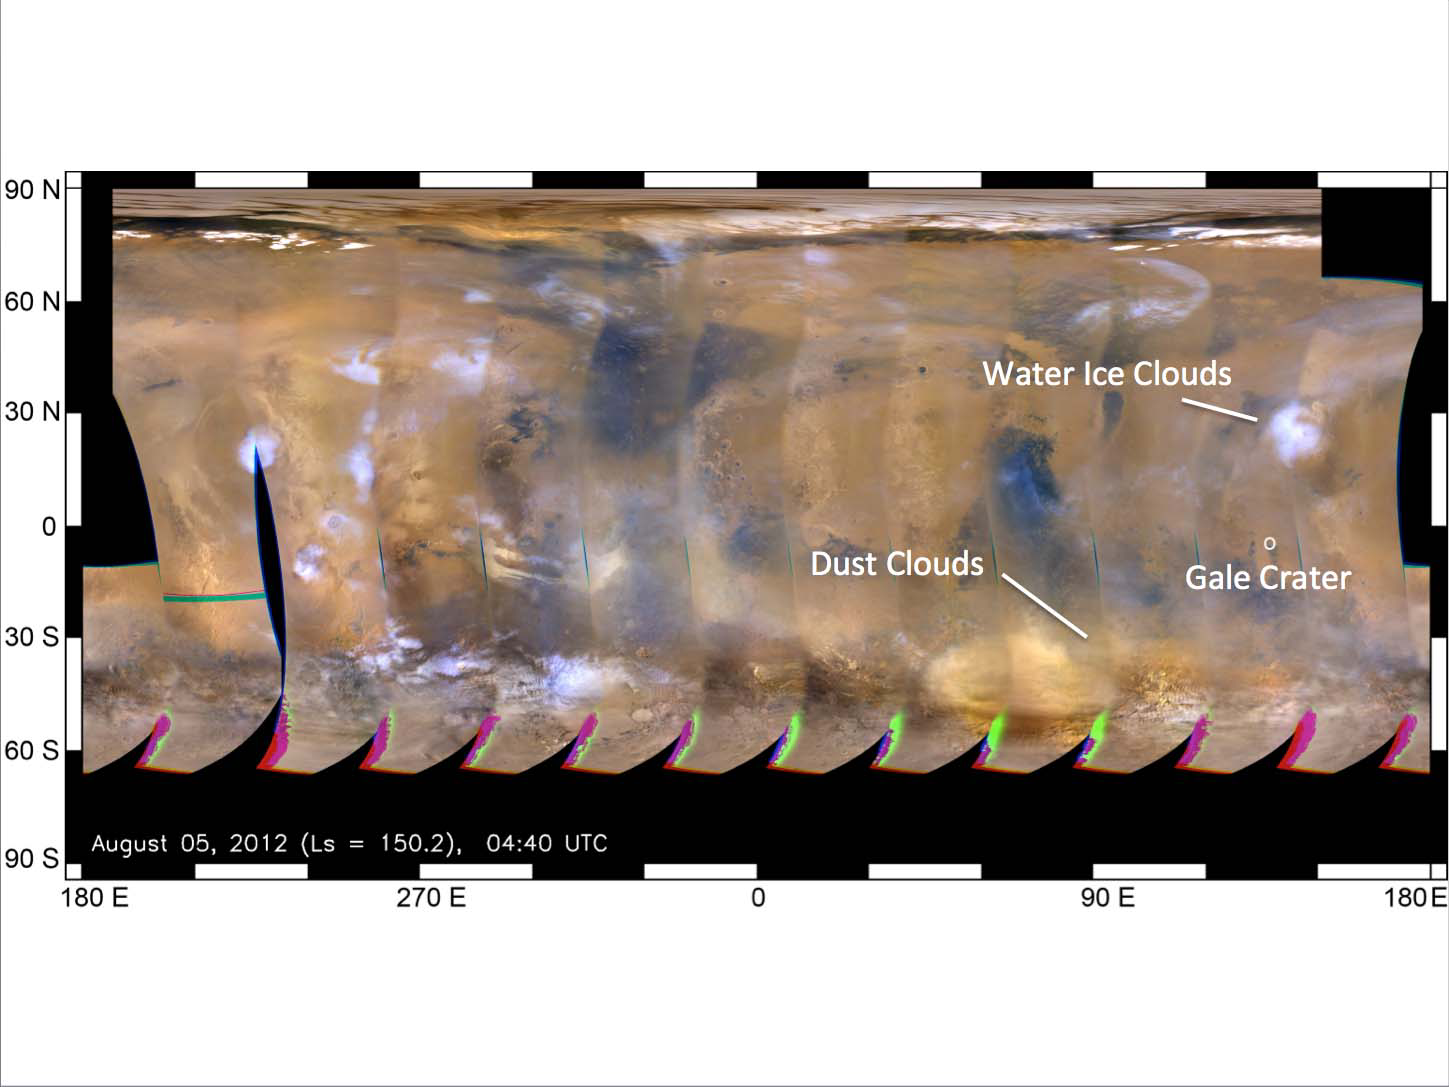

Mars Weather Map, Aug. 5

This global map of Mars was acquired on Aug. 5, 2012, by the Mars Color Imager instrument on NASA’s Mars Reconnaissance Orbiter. One global map is generated each day to forecast weather conditions for the entry, descent and landing of NASA’s Curiosity rover. The atmosphere is clear and seasonal around Gale Crater, in agreement with the computer models used to simulate Curiosity’s landing. The dust storm southwest of Gale Crater, first seen on July 31, changed into an inactive dust cloud on Aug. 2, and now has dispersed even further. Dust activity had been picking up on parts of the planet before landing, but none of these dust clouds arrived at Gale Crater before Curiosity did.

JPL manages the Mars Science Laboratory/Curiosity for NASA’s Science Mission Directorate in Washington. The rover was designed, developed and assembled at JPL, a division of the California Institute of Technology in Pasadena.

Credit: NASA/JPL-Caltech/MSSS